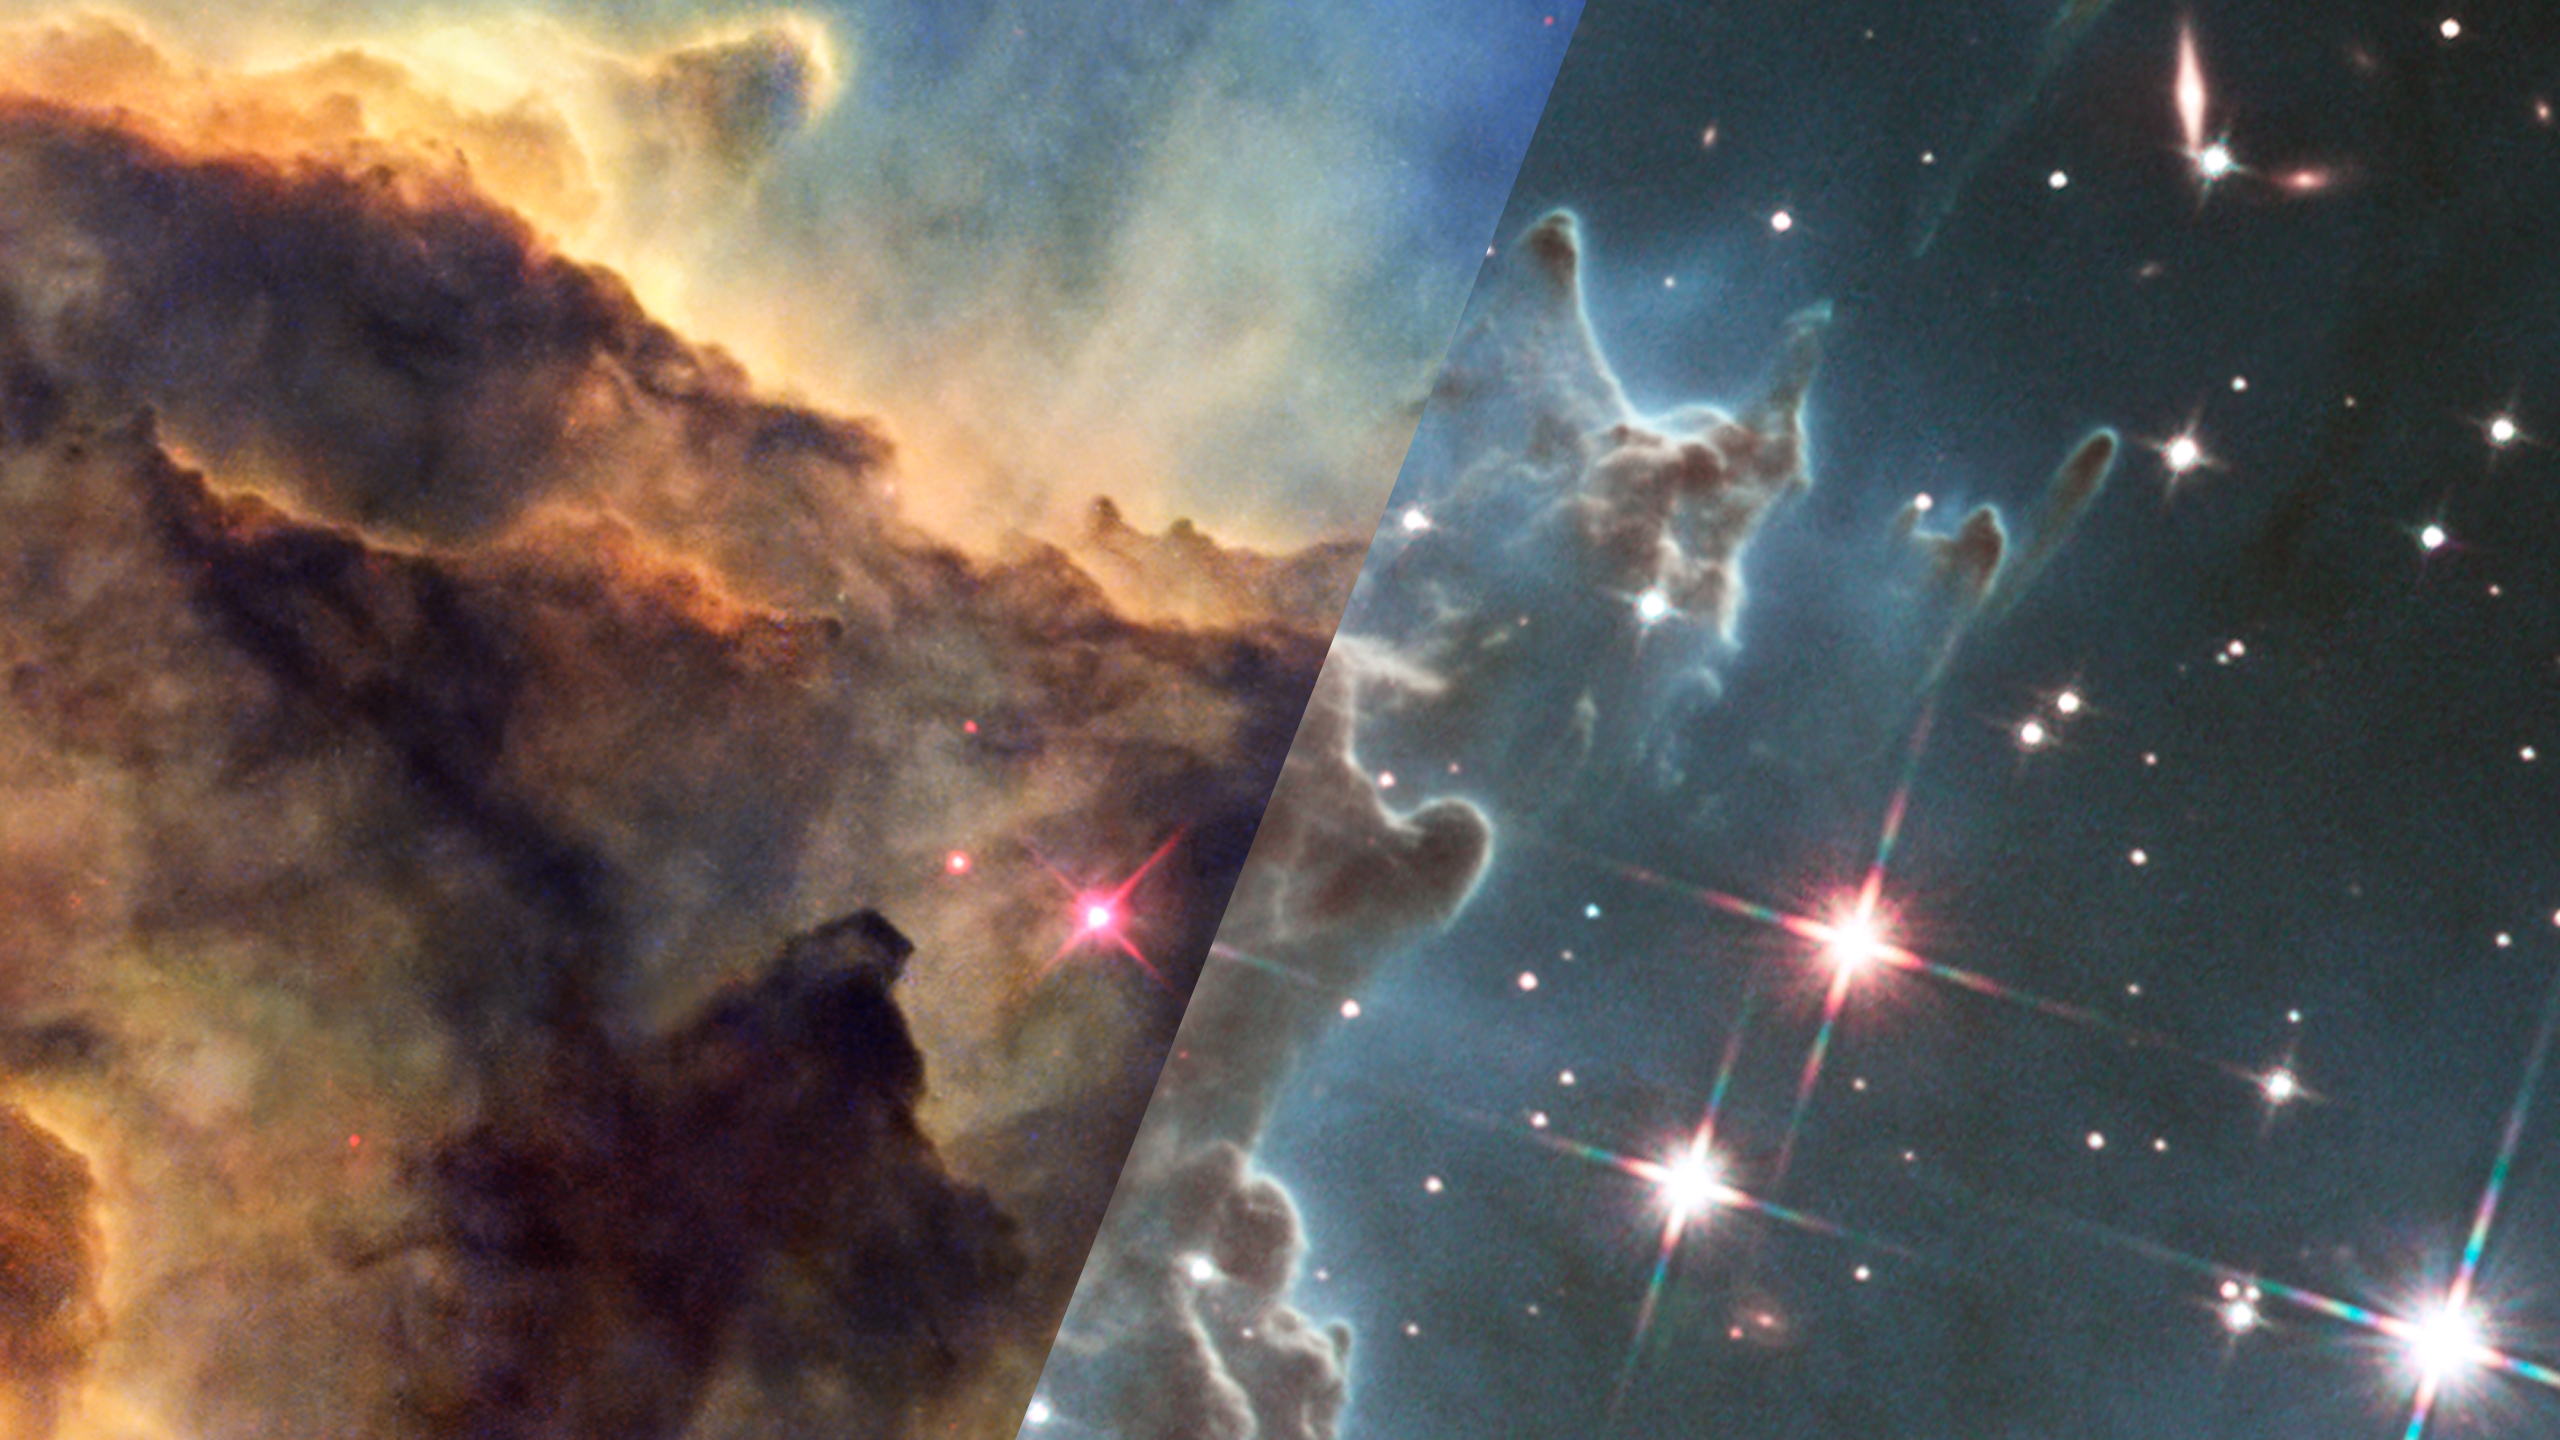

Infrared Universe: The Monkey Head Nebula (NGC 2174)

The Monkey Head Nebula, NGC 2174, was observed by Hubble using both visible and infrared light, revealing both the surface and depths of this multifaceted pillar of gas and dust.

Optical: The gas and dust forming stars obscures the background light, a temporary fog collapsing to make stars hidden within.

Near-Infrared: This view reveals stars forming within the nebula and in the background. In addition, entire distant galaxies—their spiral or irregular shapes easy to distinguish from the starry background—pop into view far in the distance behind the nebula as the gas becomes transparent in the infrared. A handful of young stars deep inside the cloud also become unobscured enough to see.
Credit: NASA, ESA, and the Hubble Heritage Team (STScI AURA), and J. Hester

About the Infrared Universe Collection
The human eye can only see visible light, but objects give off a variety of wavelengths of light. To see an object as it truly exists, we would ideally look at its appearance through the full range of the electromagnetic spectrum. Telescopes show us objects as they appear emitting different energies of light, with each wavelength conveying unique information about the object. The Webb Space Telescope will study infrared light from celestial objects with much greater clarity and sensitivity than ever before. Explore the Infrared Universe. Adapted from Cool Cosmos by IPAC, with additional contributions from Bruno Merin and Miguel Merin (Pludo).

Credit: Video: NASA, ESA, Gregory Bacon (STScI)